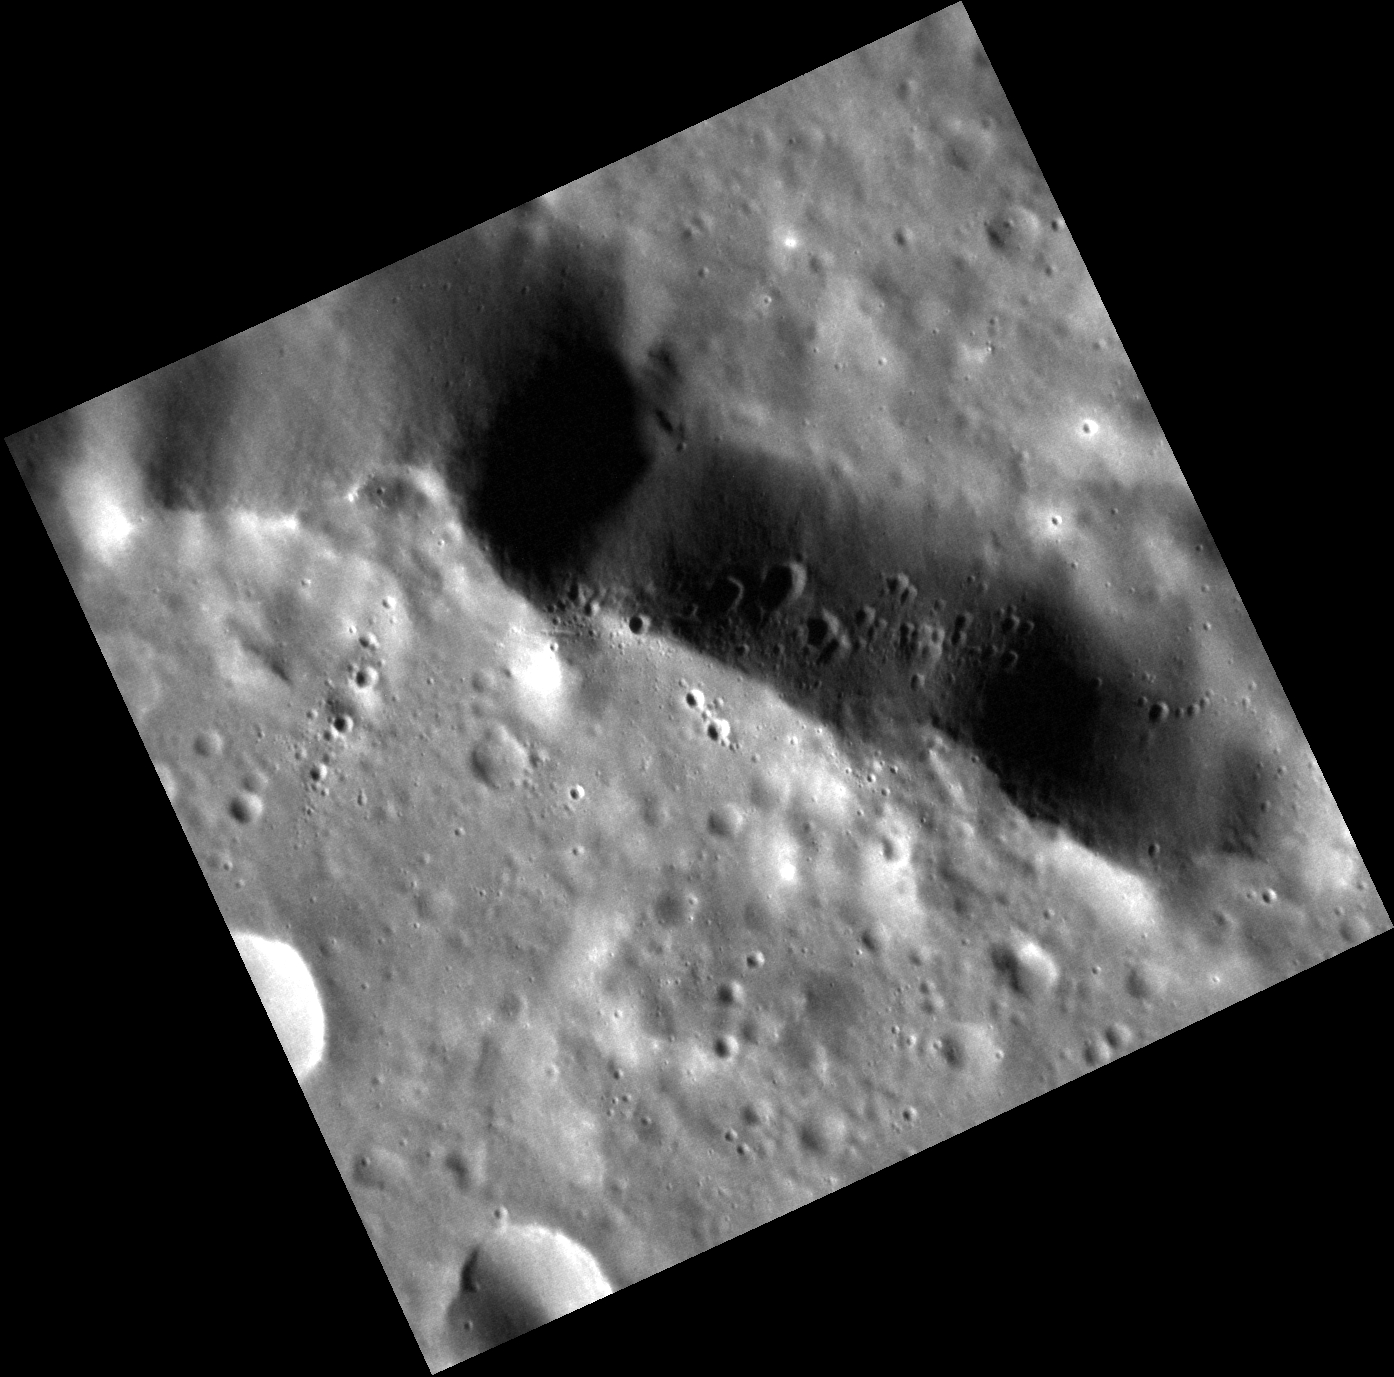

Defacing a Basin

The rim of an unnamed peak-ring basin cuts across today’s featured image. The basin is relatively degraded, but its rim still stands as a cliff over 1 km (0.6 miles) high. The face of this cliff, where downslope is toward the top of the image, is covered by a chain of secondary craters, whose formation on this steep slope led to somewhat asymmetrical crater shapes. It’s hard to say which crater these secondaries originated from – the region is crossed by rays from Bronte, over 1700 km to the west, and Hokusai, over 2000 km to the east.

This image was acquired as a high-resolution targeted observation. Targeted observations are images of a small area on Mercury’s surface at resolutions much higher than the 200-meter/pixel morphology base map. It is not possible to cover all of Mercury’s surface at this high resolution, but typically several areas of high scientific interest are imaged in this mode each week.

Date acquired: April 12, 2013
Image Mission Elapsed Time (MET): 8108630
Image ID: 3870271
Instrument: Narrow Angle Camera (NAC) of the Mercury Dual Imaging System (MDIS)
Center Latitude: 41.15°
Center Longitude: 289.3° E
Resolution: 22 meters/pixel
Scale: This scene is approximately 25 km (16 miles) across
Incidence Angle: 64.0°
Emission Angle: 15.0°
Phase Angle: 79.0°

The MESSENGER spacecraft is the first ever to orbit the planet Mercury, and the spacecraft’s seven scientific instruments and radio science investigation are unraveling the history and evolution of the Solar System’s innermost planet. MESSENGER acquired over 150,000 images and extensive other data sets. MESSENGER is capable of continuing orbital operations until early 2015.

For information regarding the use of images, see the MESSENGER image use policy.

Credit: NASA/Johns Hopkins University Applied Physics Laboratory/Carnegie Institution of Washington